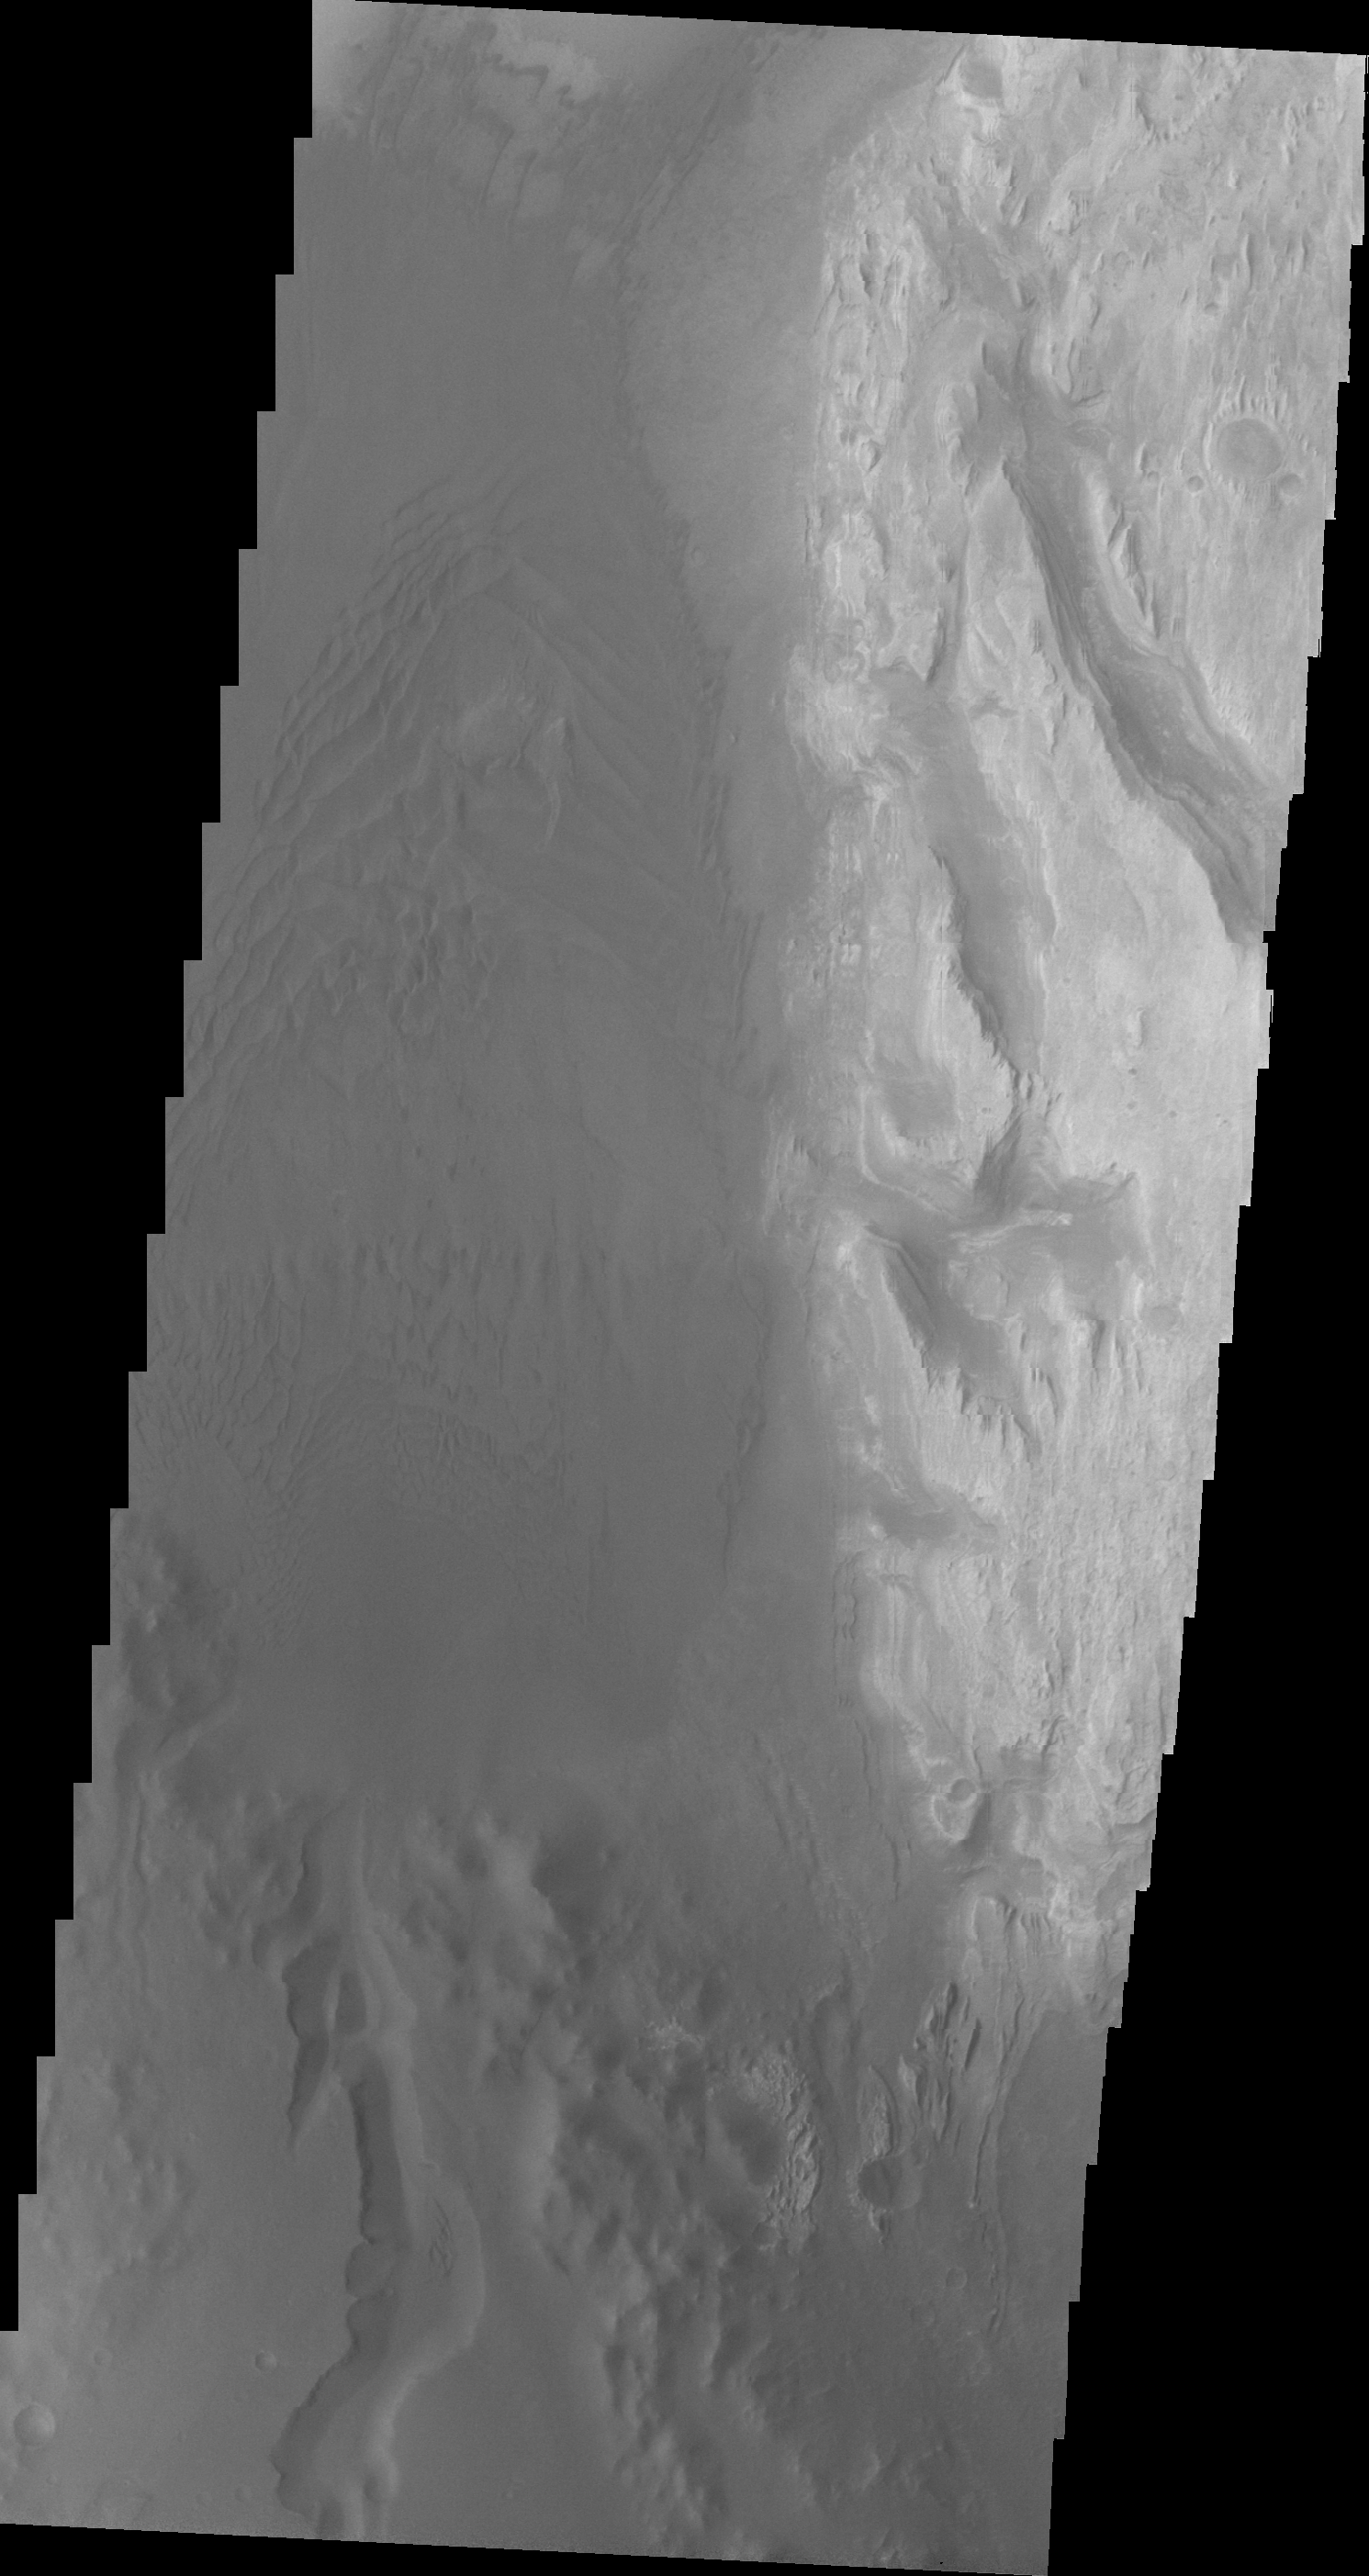

Images of Gale #23

During the month of April Mars will be in conjunction relative to the Earth. This means the Sun is in the line-of-sight between Earth and Mars, and communication between the two planets is almost impossible. For conjunction, the rovers and orbiting spacecraft at Mars continue to operate, but do not send the data to Earth. This recorded data will be sent to Earth when Mars moves away from the sun and the line-of-sight between Earth and Mars is reestablished. During conjunction the THEMIS image of the day will be a visual tour of Gale Crater, the location of the newest rover Curiosity.

This image shows the southwestern floor of Gale Crater. A fairly large channel that dissects the crater rim is visible entering from the bottom of the frame and continuing northward.

Credit: NASA/JPL-Caltech/ASU